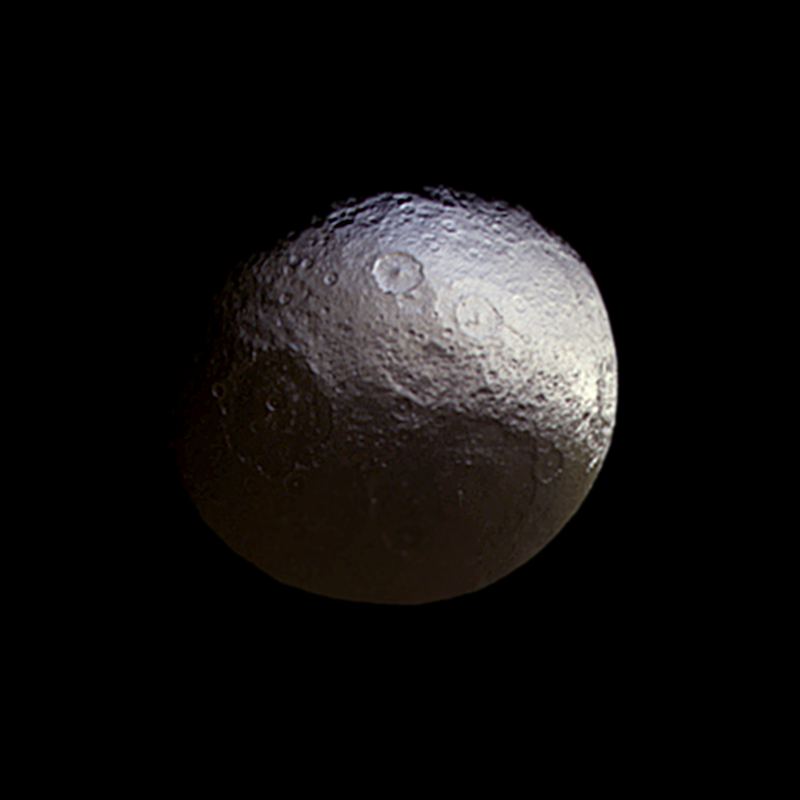

Investigating Subtle Colors on Iapetus

Cassini stared toward Saturn’s two-toned moon Iapetus (914 miles or 1,471 kilometers across) for about a week in early 2015, in a campaign motivated in part to investigate subtle color differences within the moon’s bright terrain.

This distant flyby represents Cassini’s second-closest approach to Iapetus in the current mission phase; a slightly closer encounter took place in 2011. It is the only set of observations with a good view of the bright terrain in the moon’s north polar area.

The large basin at lower right, within the dark terrain, is named Turgis. The slightly smaller crater at the nine o’clock position is Falsaron. The two prominent craters just above image center are Roland and Turpin. At the limb around the three o’clock position is the darkened rim of the crater Naimon.

Images taken using red, green and blue spectral filters were combined to create this natural-color view. The moon’s brightness has been enhanced in order to make the dark terrain visible. The image also was enlarged by a factor of two compared to the original data.

The view was obtained by the Cassini spacecraft narrow-angle camera on March 27, 2015 at a distance of approximately 621,000 miles (1 million kilometers) from Iapetus and at a Sun-Iapetus-spacecraft, or phase, angle of 38 degrees. Image scale on Iapetus is about 4 miles (6 kilometers).

The image was produced by Tilmann Denk at Freie Universität in Berlin.

The Cassini-Huygens mission is a cooperative project of NASA, the European Space Agency and the Italian Space Agency. The Jet Propulsion Laboratory, a division of the California Institute of Technology in Pasadena, manages the mission for NASA’s Science Mission Directorate, Washington, D.C. The Cassini orbiter and its two onboard cameras were designed, developed and assembled at JPL. The imaging team is based at the Space Science Institute, Boulder, Colo.

Credit: NASA/JPL-Caltech/Space Science Institute